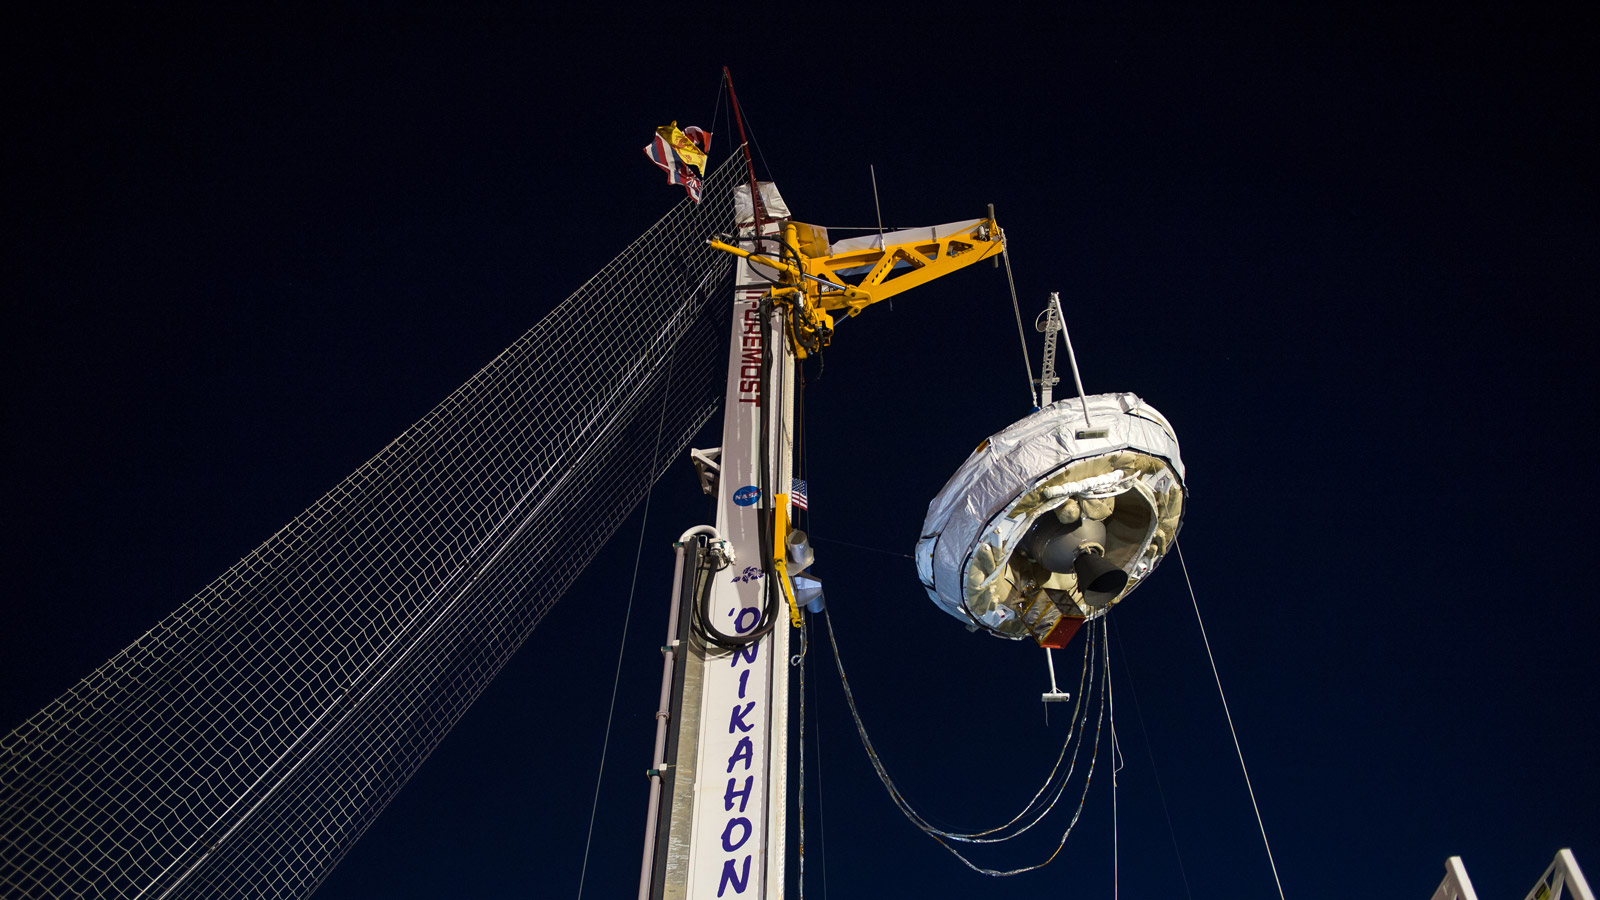

LDSD Ready for Launch

NASA’s Low-Density Supersonic Decelerator (LDSD) hangs from a launch tower at U.S. Navy’s Pacific Missile Range Facility in Kauai, Hawaii.

The saucer-shaped vehicle will test two devices for landing heavy payloads on Mars: an inflatable donut-shaped device and a supersonic parachute.

The launch tower helps link the vehicle to a balloon; once the balloon floats up, the vehicle is released from the tower and the balloon carries it to high altitudes. The vehicle’s rocket takes it to even higher altitudes, to the top of the stratosphere, where the supersonic test begins.

NASA’s Space Technology Mission Directorate funds the LDSD mission, a cooperative effort led by NASA’s Jet Propulsion Laboratory in Pasadena, California. NASA’s Technology Demonstration Mission program manages LDSD at NASA’s Marshall Space Flight Center in Huntsville, Alabama. NASA’s Wallops Flight Facility in Wallops Island, Virginia, coordinated support with the Pacific Missile Range Facility, provided the core electrical systems for the test vehicle, and coordinated the balloon and recovery services for the LDSD test.

Credit: NASA/Bill Ingalls